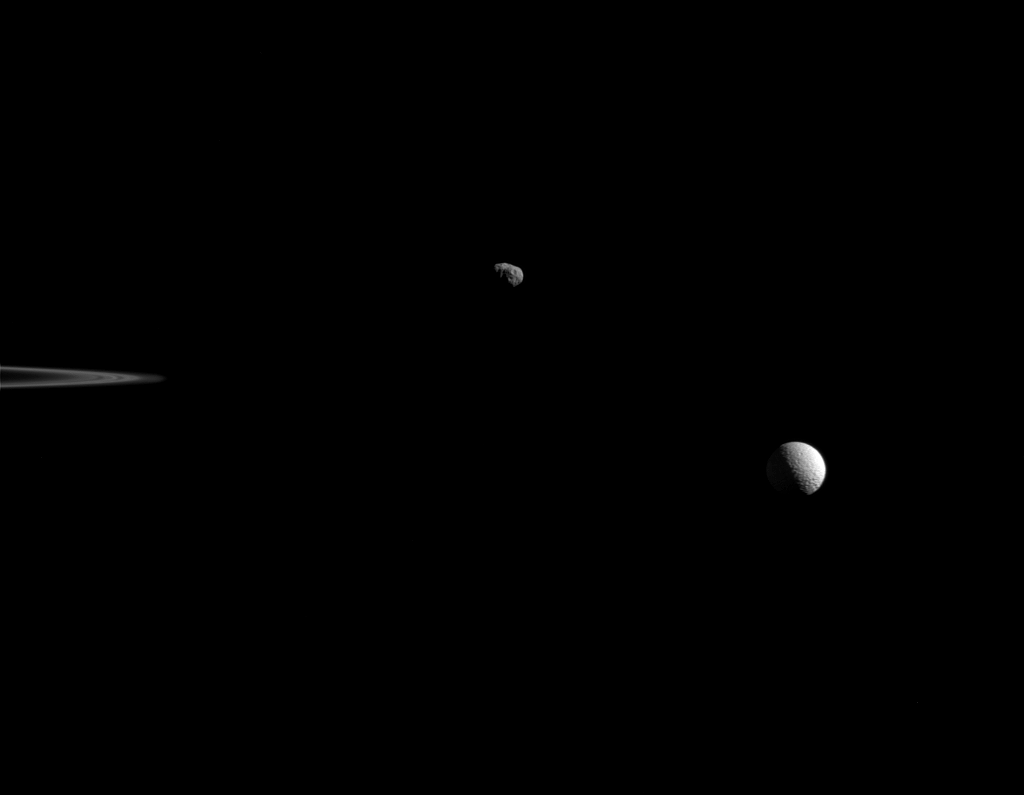

In Formation

Saturn’s moons Janus and Mimas coast in their silent orbits beyond the rings in this view from NASA’s Cassini spacecraft. The ansa, or outer edge of the rings, is visible at left. Janus hangs above center, while Mimas shines at right. Owing to its irregular shape, Janus’ terminator — that line which separates day from night — is jagged, while Mimas’ smooth terminator attests to its round shape and larger size.

The image was taken in green light with Cassini’s narrow-angle camera on Oct. 27, 2015.

The view was acquired at a distance of approximately 598,000 miles (963,000 kilometers) from Janus and at a Sun-Janus-spacecraft, or phase, angle of 86 degrees. Image scale at Janus is 3.6 miles (5.8 kilometers) per pixel. The distance to Mimas was 680,000 miles (1.1 million kilometers) for an image scale of 4.1 miles (6.6 kilometer) per pixel.

The Cassini mission is a cooperative project of NASA, ESA (the European Space Agency) and the Italian Space Agency. The Jet Propulsion Laboratory, a division of the California Institute of Technology in Pasadena, manages the mission for NASA’s Science Mission Directorate, Washington. The Cassini orbiter and its two onboard cameras were designed, developed and assembled at JPL. The imaging operations center is based at the Space Science Institute in Boulder, Colorado.

Credit: NASA/JPL-Caltech/Space Science Institute